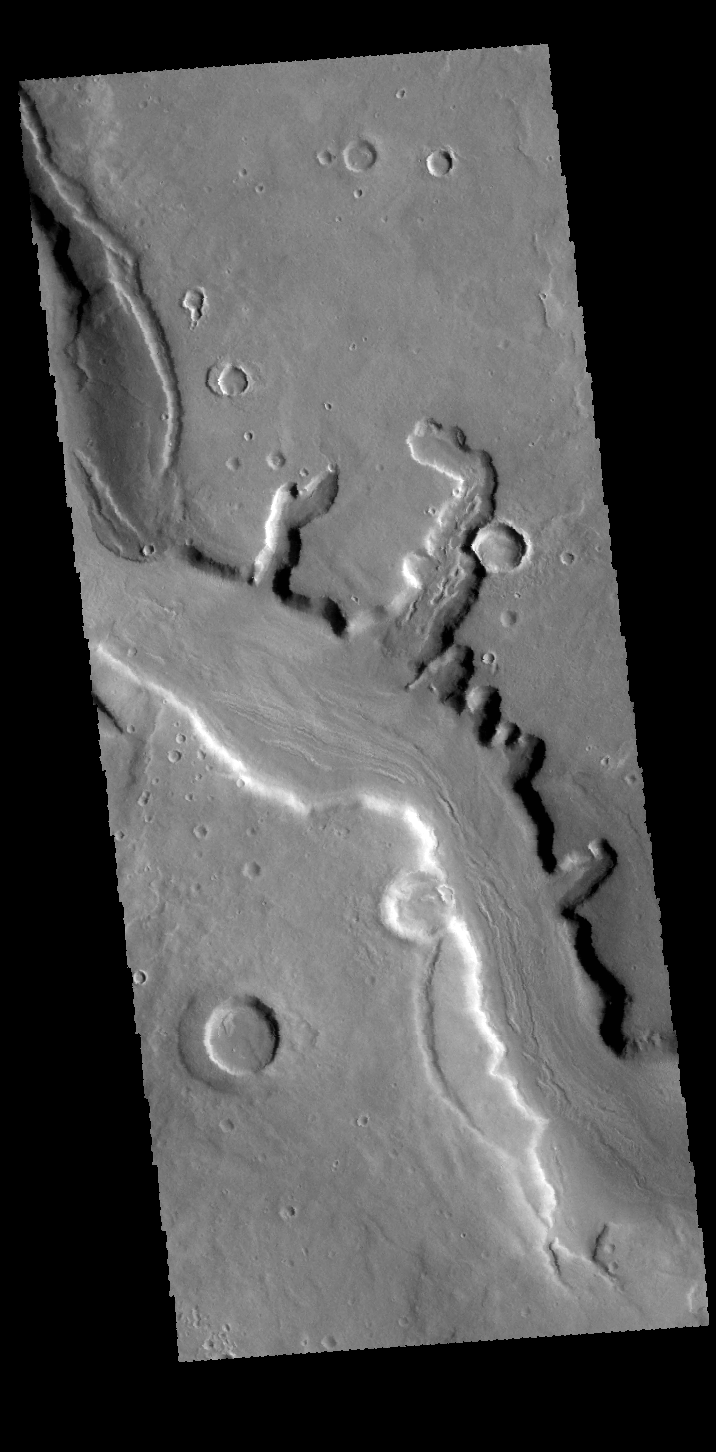

Mamers Valles

This VIS image shows a small portion of Mamers Valles. Mamers Valles is a large complex set of channels in northern Arabia Terra that flow into Acidalia Planitia.

Credit: NASA/JPL-Caltech/ASU